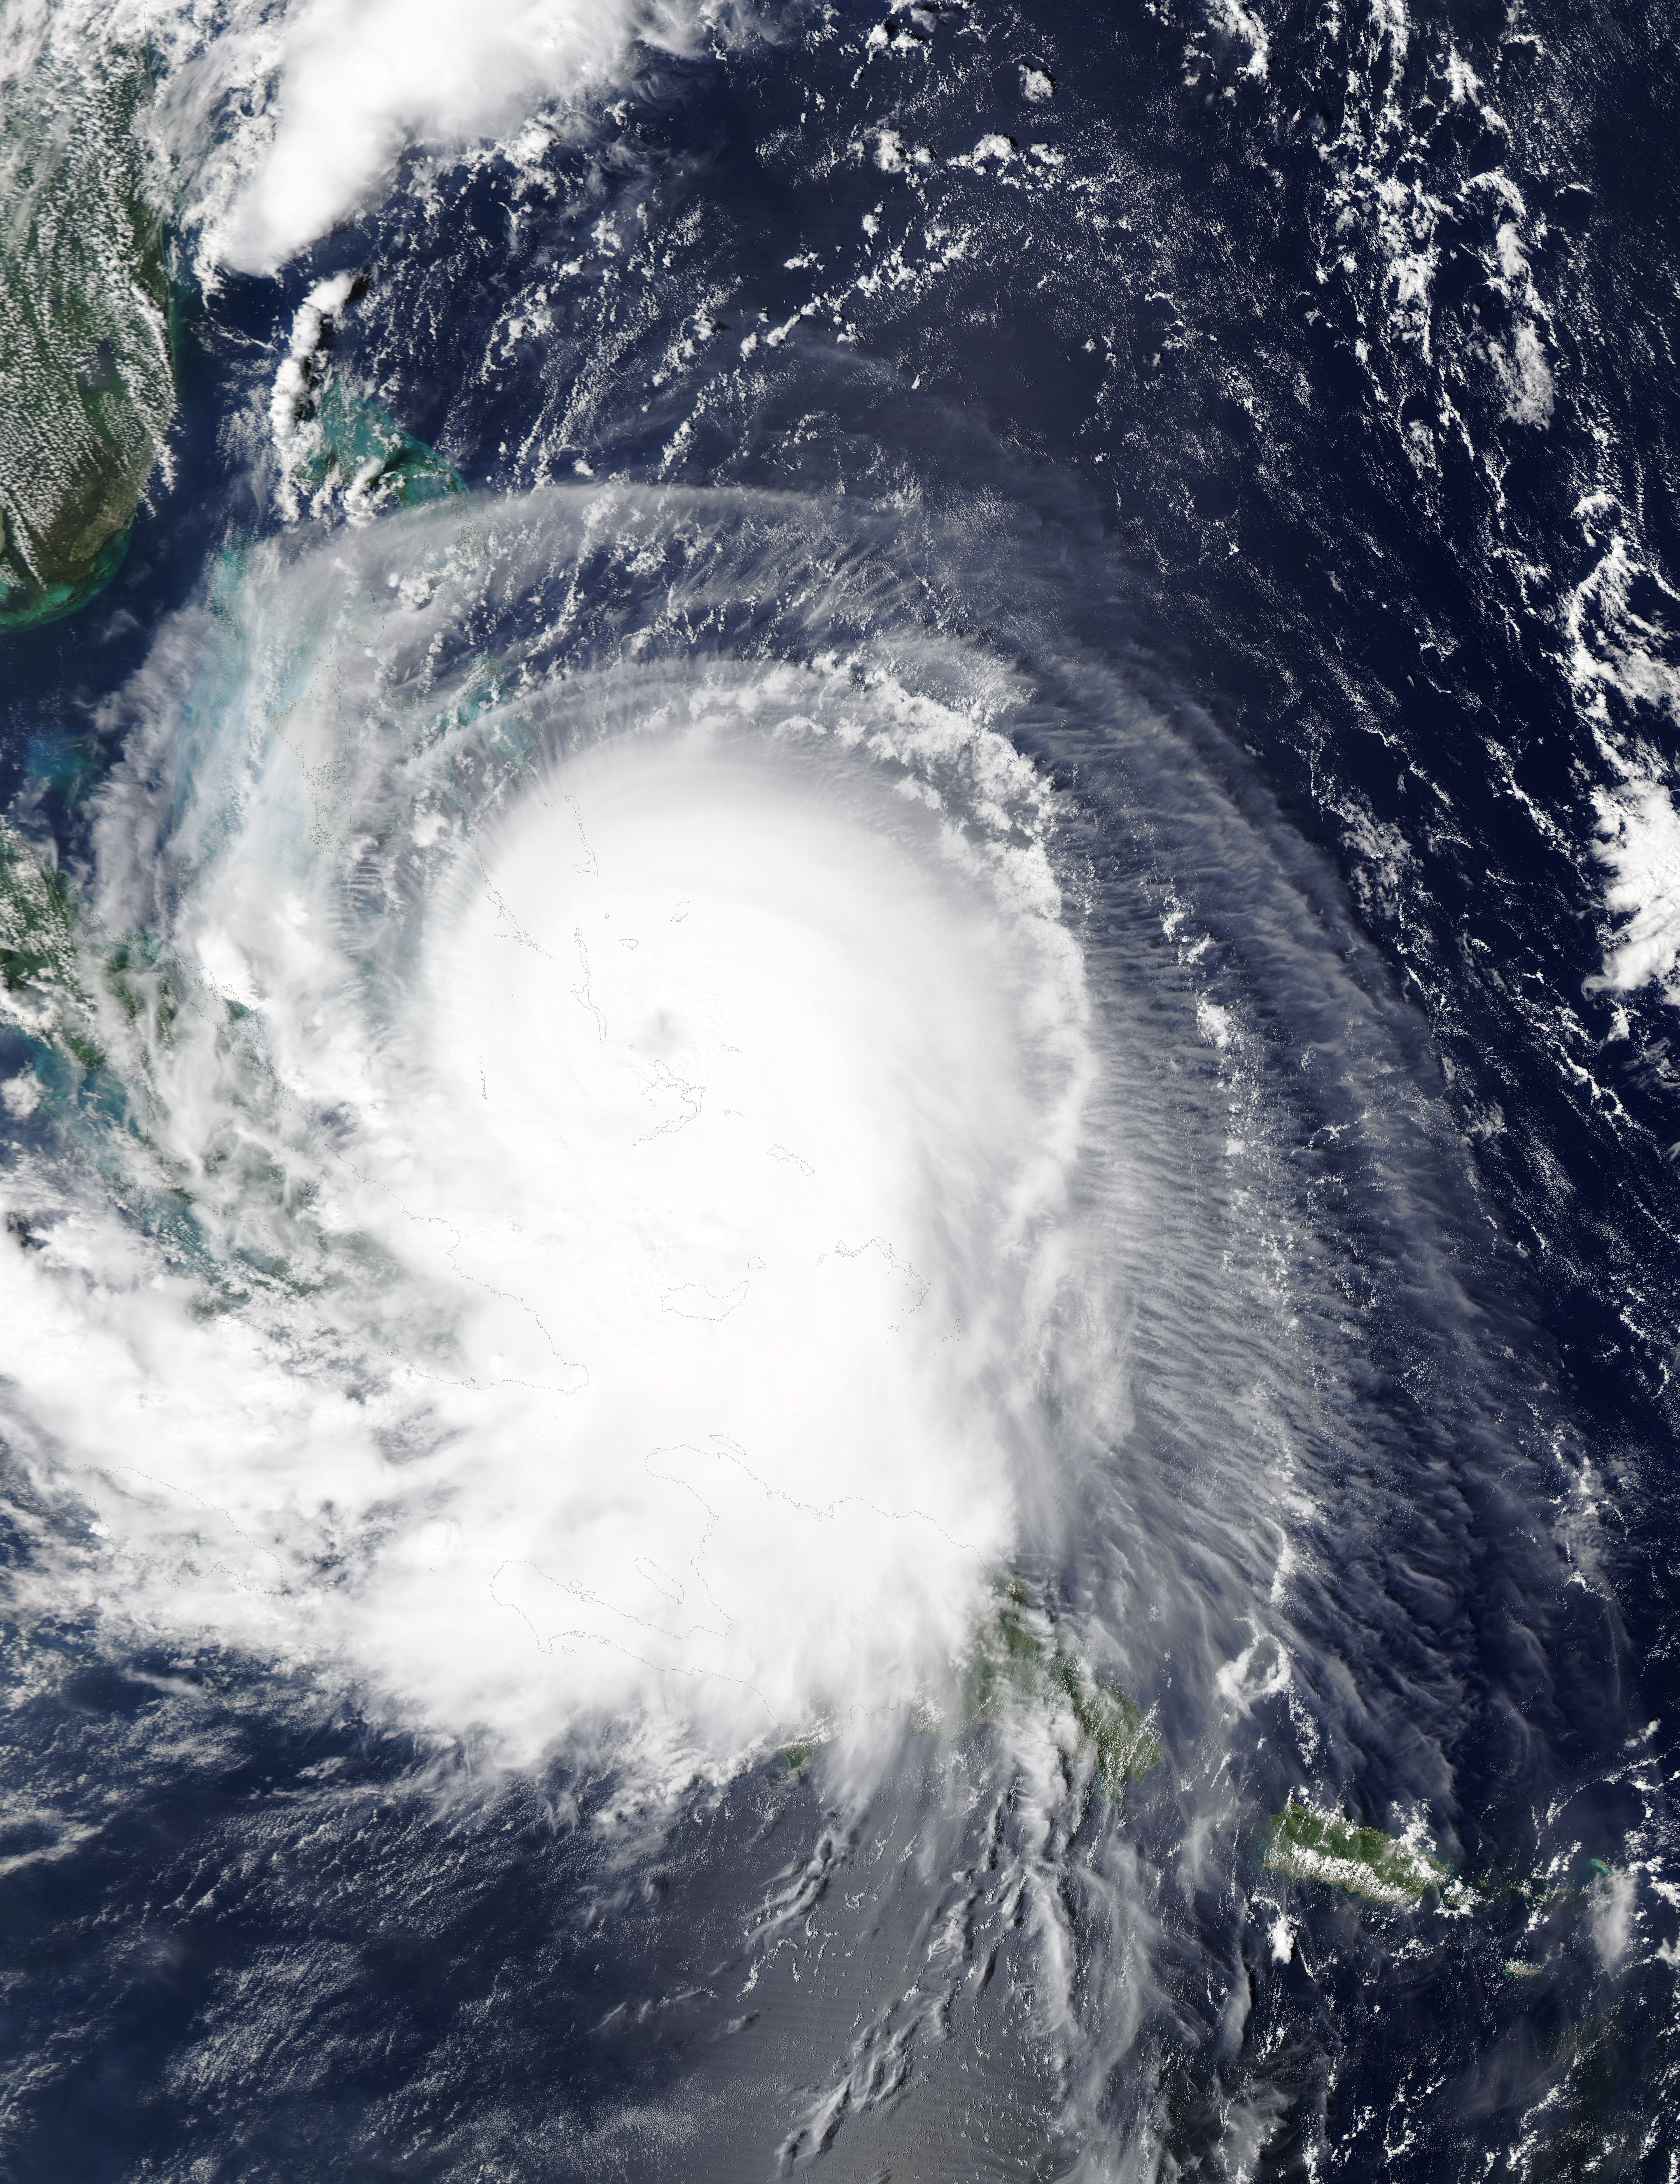

Hurricane Joaquin over the Bahamas

NASA's Aqua satellite captured this image of Hurricane Joaquin over the Bahamas on Oct. 1 at 17:55 UTC (1:55 p.m. EDT). Recently upgraded to Category 4, Hurricane Joaquin has maximum sustained winds of 130 mph which may grow stronger.

Credit: NASA Goddard MODIS Rapid Response Team